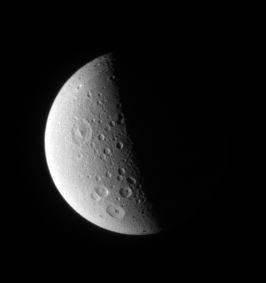

Holey Dione!

Craters of all sizes litter the landscape on Dione. The larger craters in this view display prominent central peaks.

The image looks down onto northern latitudes on Dione (1,126 kilometers, or 700 miles across). Lit terrain seen here is on the moon’s anti-Saturn side.

The image was taken in visible light with the Cassini spacecraft narrow-angle camera on Oct. 12, 2006 at a distance of approximately 1 million kilometers (600,000 miles) from Dione and at a Sun-Dione-spacecraft, or phase, angle of 94 degrees. Image scale is 6 kilometers (4 miles) per pixel.

The Cassini-Huygens mission is a cooperative project of NASA, the European Space Agency and the Italian Space Agency. The Jet Propulsion Laboratory, a division of the California Institute of Technology in Pasadena, manages the mission for NASA’s Science Mission Directorate, Washington, D.C. The Cassini orbiter and its two onboard cameras were designed, developed and assembled at JPL. The imaging operations center is based at the Space Science Institute in Boulder, Colo.

Credit: NASA/JPL/Space Science Institute